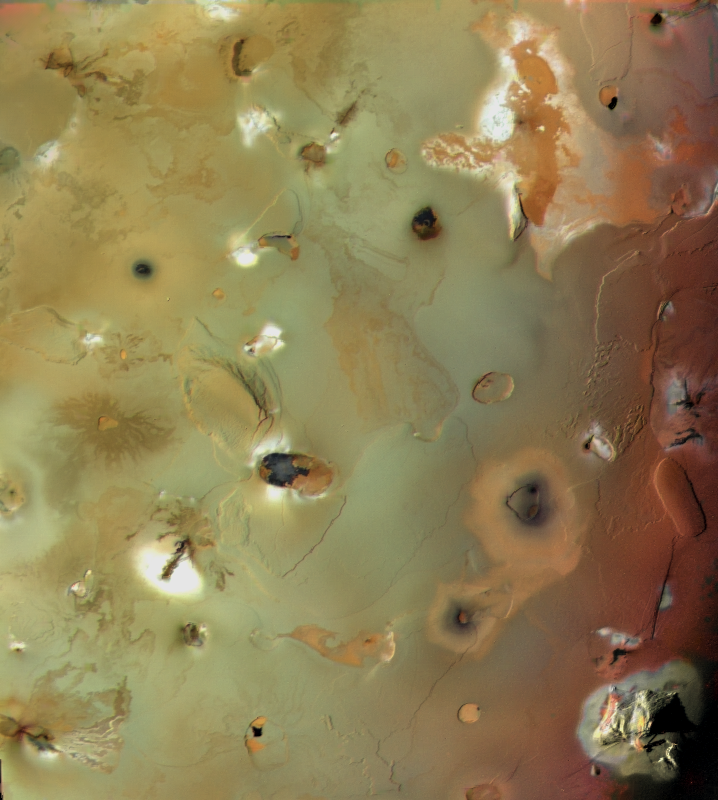

Io, Showing Volcanic Plains and Mountains

Io’s volcanic plains are shown in this Voyager 1 image. Also visible are numerous volcanic calderas and two large mountains (Euboea Montes, just above center, and Haemus Montes, at lower left). The plains include some distinct lava flows, such as those of Lerna Regio (lower right), and low mesas, such as Nemeas Planum (bottom center) and Dodona Planum (just left of center). This scene is about 1050 mi (1700 km) from left to right. The composition of Io’s volcanic plains and lava flows has not been determined, but they could consist dominantly of sulfur or of silicates (such as basalt) coated with sulfurous condensates. The apparent erosion of the edges of some mesas suggests that they are composed of something volatile, possibly including a component of SO2 ice, which is observed spectroscopically to be widespread on Io. The high topographic relief in some areas, particularly of the montes, suggests that those areas are made primarily of silicate rock, which is much stronger than sulfur or SO2. The bright aureoles around several features probably consist of freshly deposited SO2 frost that was vented from cracks and volcanic conduits.

Credit: NASA/JPL/USGS